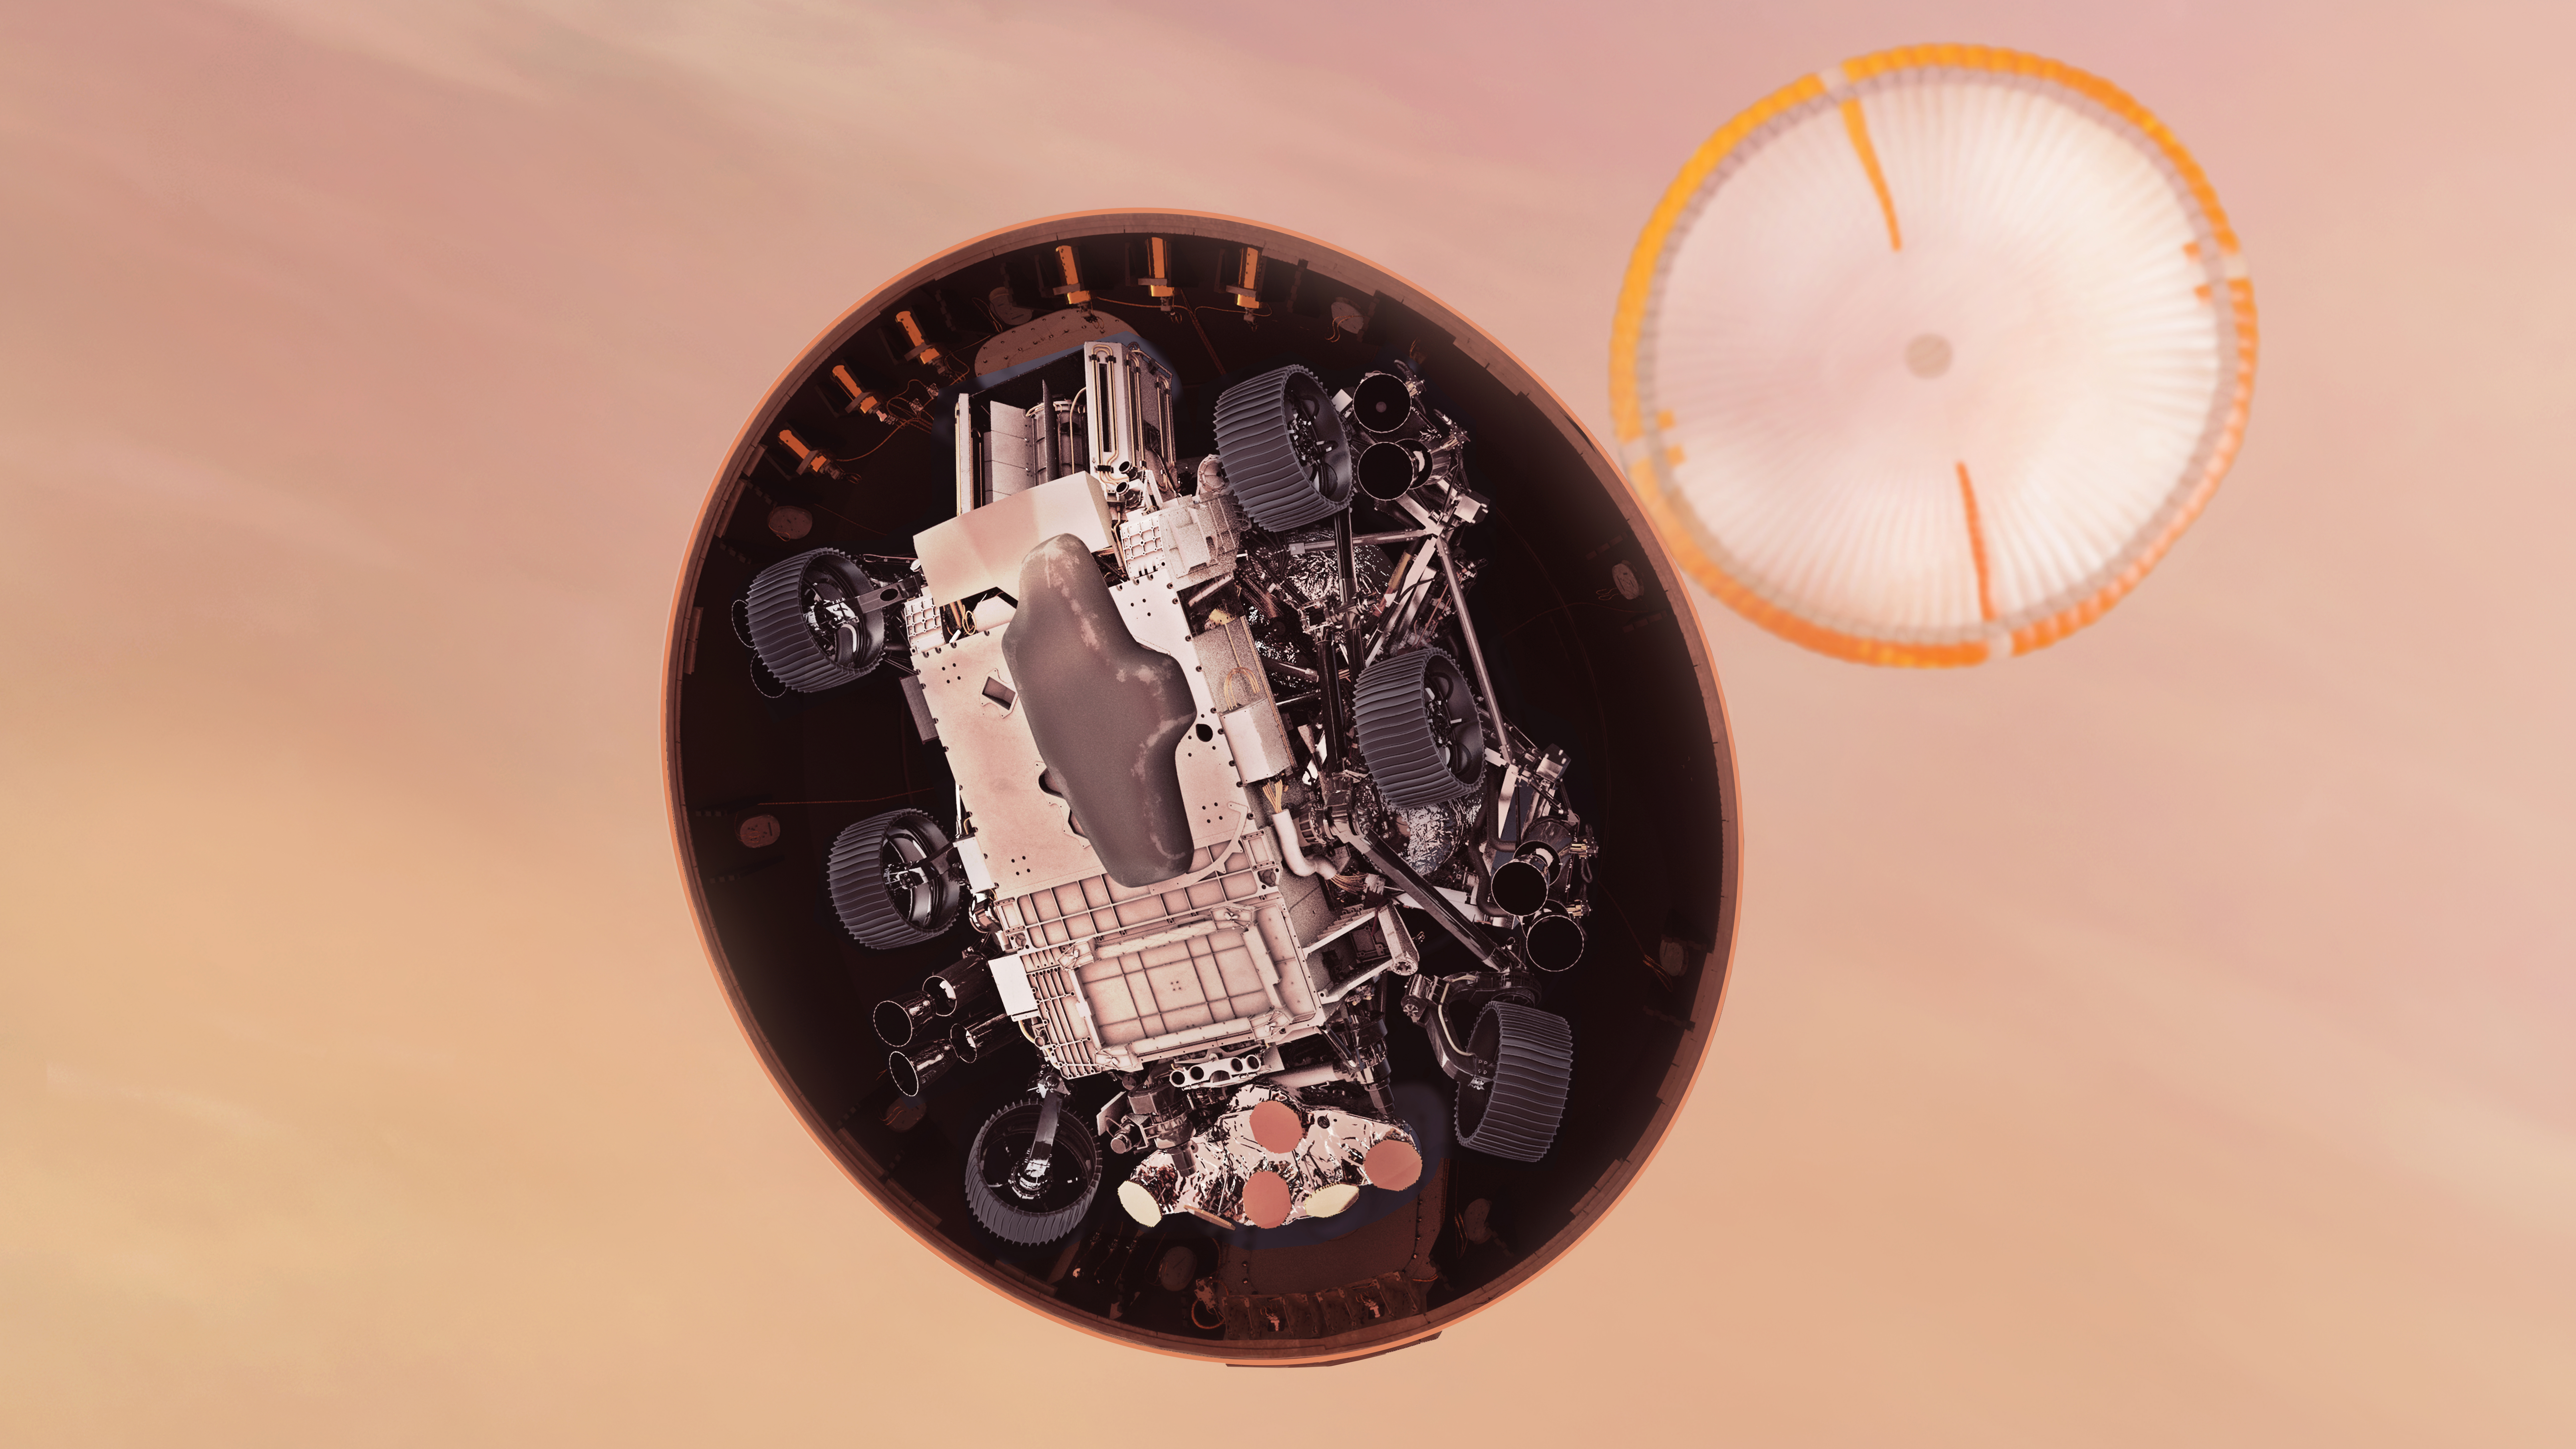

Perseverance Heat Shield Separates (Illustration)

In this illustration, NASA’s Perseverance rover gets its first look at the Martian surface below, after dropping its heat shield just under six minutes after entry into the Mars atmosphere. Hundreds of critical events must execute perfectly and exactly on time for the rover to land safely on Feb. 18, 2021.

Entry, Descent, and Landing, or “EDL,” begins when the spacecraft reaches the top of the Martian atmosphere, traveling nearly 12,500 mph (20,000 kph). EDL ends about seven minutes after atmospheric entry, with Perseverance stationary on the Martian surface.

The parachute, 70.5 feet (21.5 meters) in diameter, deploys about 240 seconds after entry, at an altitude of about 7 miles (11 kilometers) and a velocity of about 940 mph (1,512 kph). The heat shield separates about 20 seconds, and the rover is exposed to the atmosphere of Mars for the first time. With a clear view of the ground, the landing radar and Terrain Relative Navigation system can begin determining the vehicle’s precise altitude, position, and velocity in preparation for touchdown.

NASA’s Jet Propulsion Laboratory in Southern California built and will manage operations of the Mars 2020 Perseverance rover for NASA.

Credit: NASA/JPL-Caltech